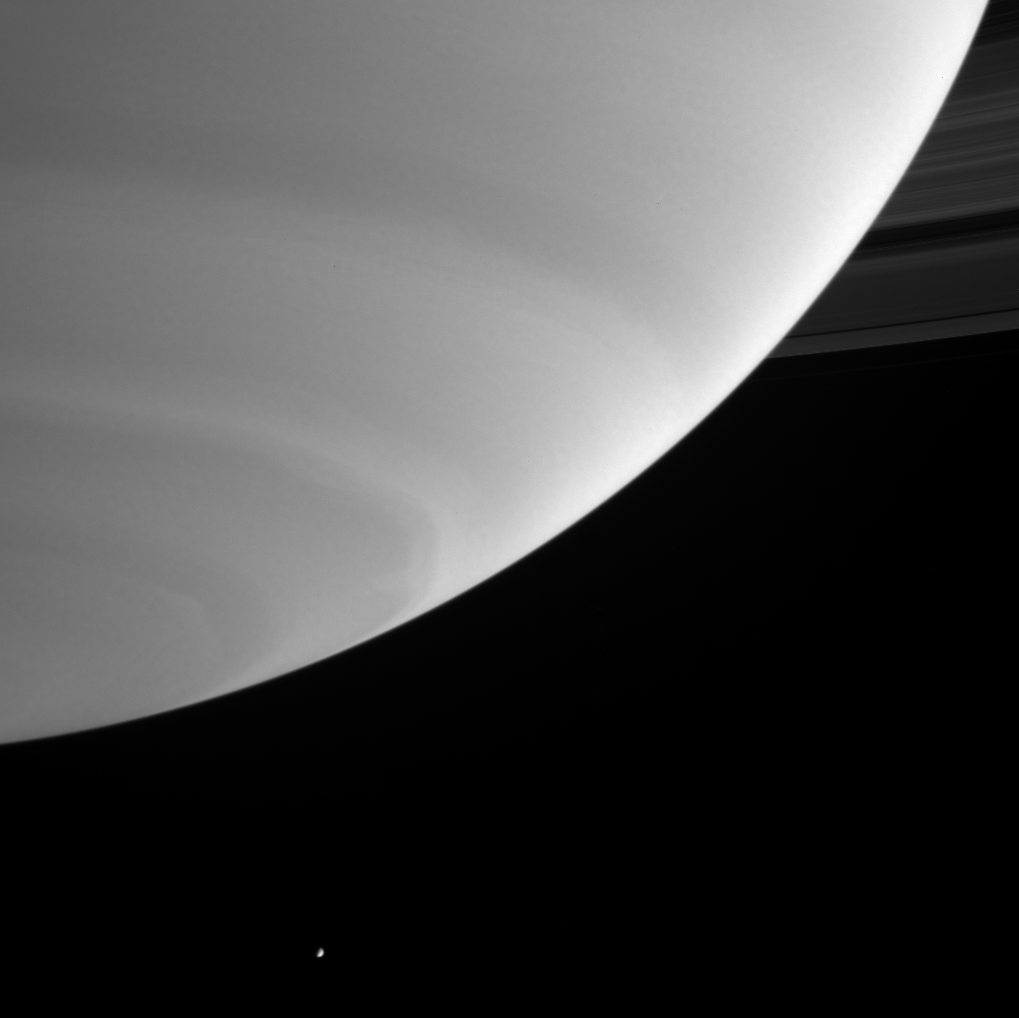

Enceladus in the Distance

Cassini spied the moon Enceladus in the distance beyond Saturn’s south pole in this image from Sept. 19, 2004.

This view was taken in wavelengths of ultraviolet light where gas molecules in Saturn’s high atmosphere scatter a great deal of sunlight. Since Enceladus (499 kilometers, or 310 miles, across) has an unusually high reflectivity, its surface reflects even more of the light falling on it than Saturn does, making the moon appear very bright compared the planet. Enceladus was dimmed in brightness by a factor of three during processing of the image, in order to make its brightness comparable to that of Saturn.

The image was taken with the Cassini spacecraft narrow angle camera at a distance of 8.3 million kilometers (5.2 million miles) from Saturn. The image scale is 49 kilometers (30 miles) per pixel.

The Cassini-Huygens mission is a cooperative project of NASA, the European Space Agency and the Italian Space Agency. The Jet Propulsion Laboratory, a division of the California Institute of Technology in Pasadena, manages the Cassini-Huygens mission for NASA’s Science Mission Directorate, Washington, D.C. The Cassini orbiter and its two onboard cameras were designed, developed and assembled at JPL. The imaging team is based at the Space Science Institute, Boulder, Colo.

Credit: NASA/JPL/Space Science Institute